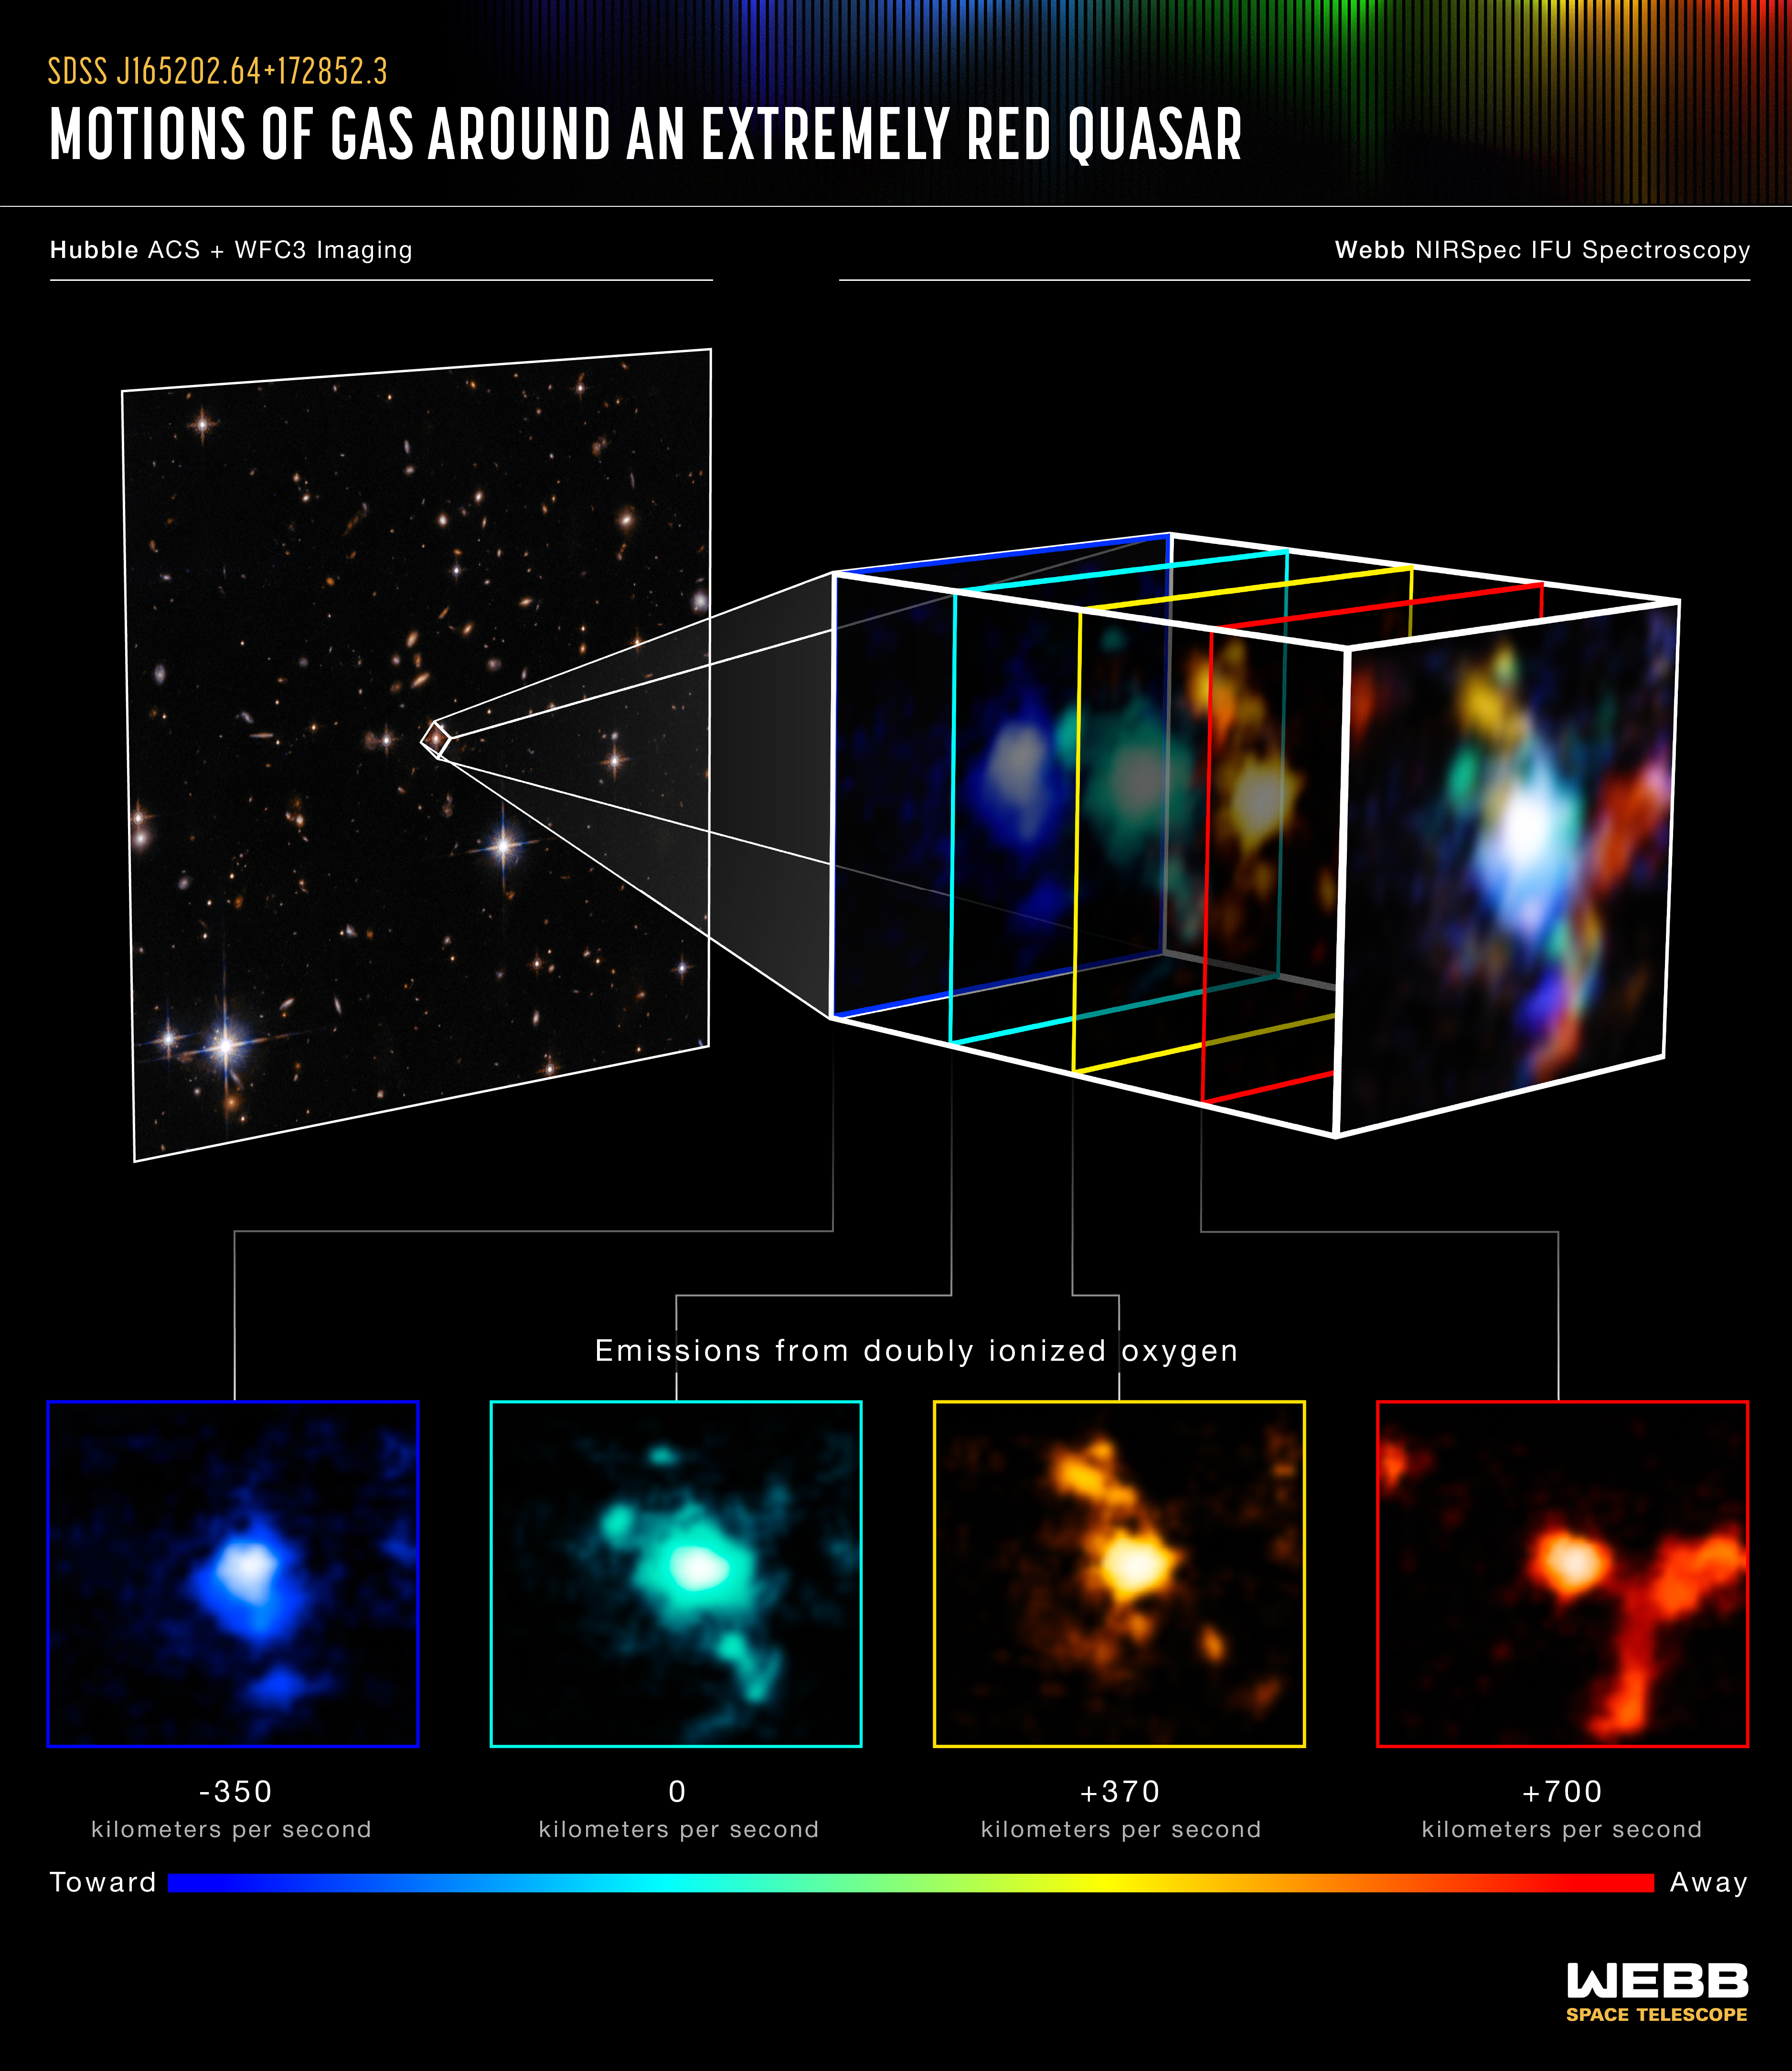

Motions of Gas Around an Extremely Red Quasar (NIRSpec IFU)

At left, the quasar SDSS J165202.64+172852.3 is highlighted in a Hubble Space Telescope image taken in visible and near-infrared light. The images on the right and at bottom present new observations from the James Webb Space Telescope in multiple wavelengths. They demonstrate the distribution and motions of gas within a newly observed galaxy cluster around the central quasar.

The image at right is composed of four narrow-band images made from the Webb NIRSpec instrument’s integral-field spectroscopy mode. All four of the narrow-band images show light from doubly ionized oxygen atoms.

The panels at the bottom present the four narrow-band images separately. Each color illustrates the relative speed of ionized oxygen gas across the galaxy cluster. The redder the color the faster the gas is moving away from our line of sight relative to the quasar, while the bluer the color the faster it's moving toward us relative to the quasar. The color green indicates that the gas is steady in our line of sight in comparison to the quasar.

Credit: Image: NASA, ESA, CSA, STScI; Science: Q-3D Team, Dominika Wylezalek (ZAH), Andrey Vayner (JHU), Nadia Zakamska (JHU); Image Processing: Leah Hustak (STScI)